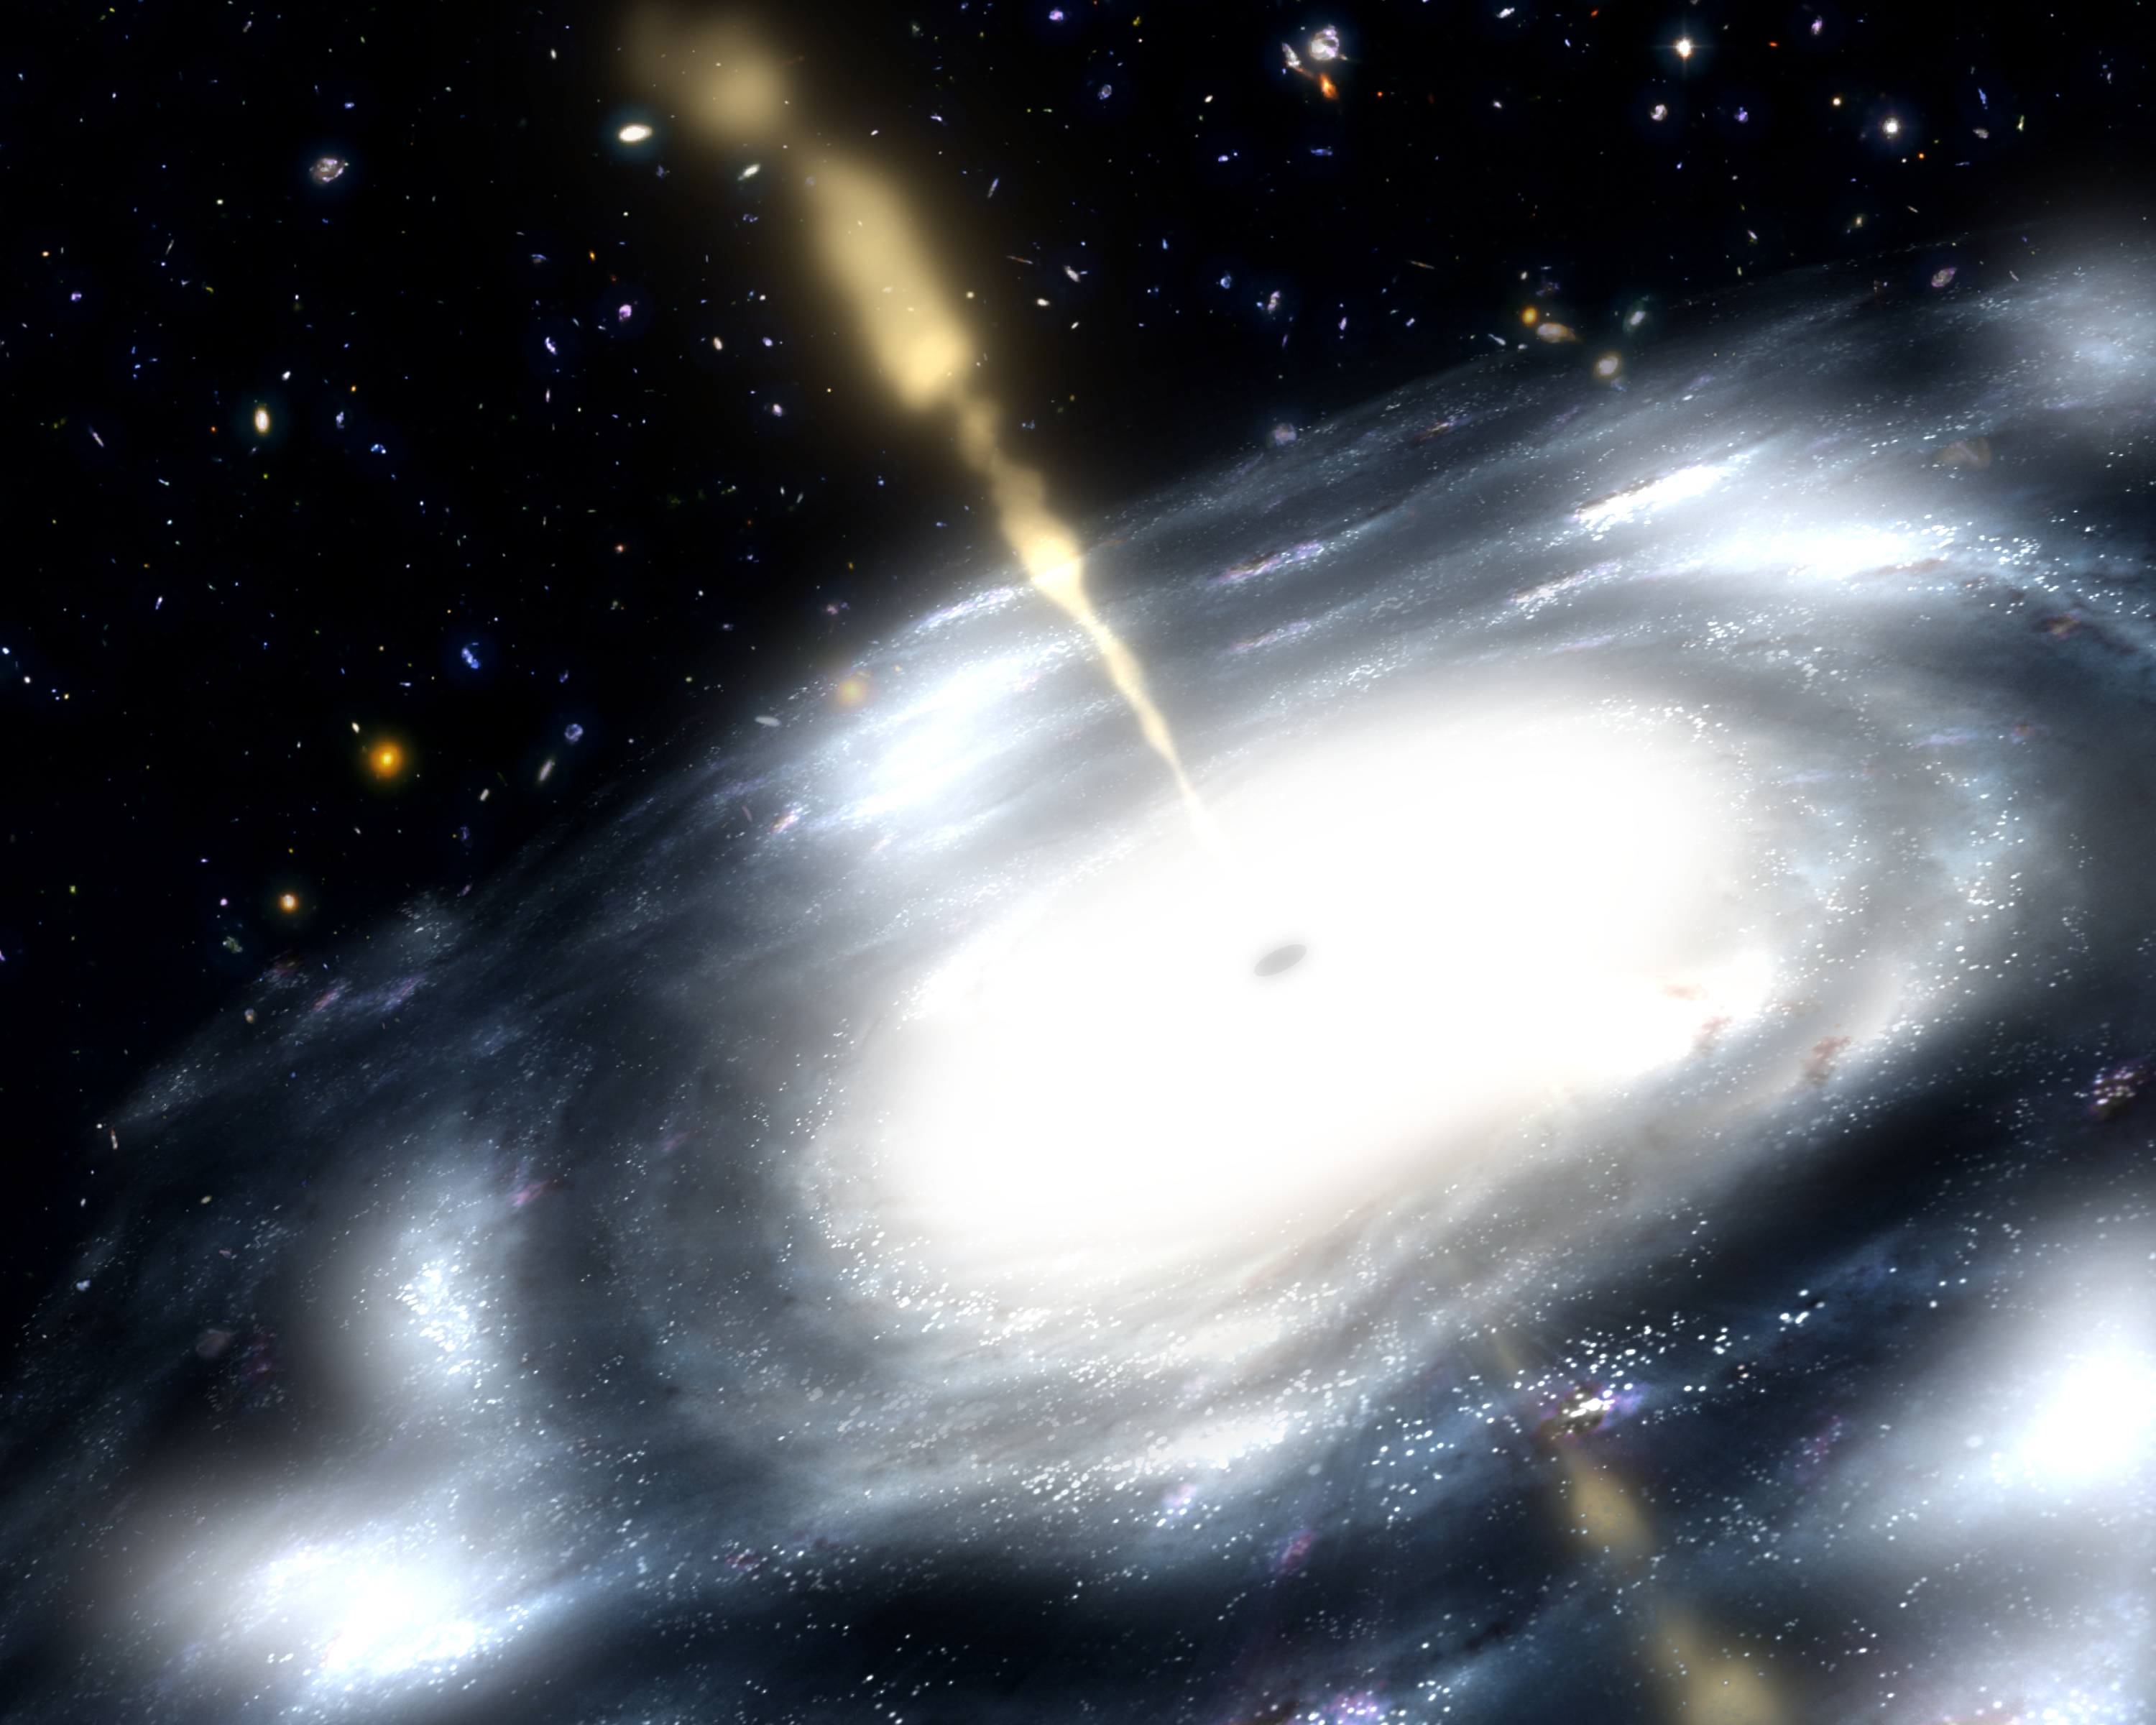

Backward Black Hole Shoots Powerful Jets (Artist’s Concept)

This artist’s concept shows a galaxy with a supermassive black hole at its core. The black hole is shooting out jets of radio waves.

New research led by theoretical astrophysicist David Garofalo of NASA’s Jet Propulsion Laboratory in Pasadena, Calif., suggests supermassive black holes that spin backwards might produce more ferocious jets of gas. The results have broad implications for how galaxies change over time.

Black holes are immense distortions of space and time with gravity that is so great, even light itself cannot escape. Astronomers have known for more than a decade that all galaxies, including our own Milky Way, are anchored by tremendous, so-called supermassive black holes, containing billions of suns’ worth of mass. The black holes are surrounded and nourished by disks of gas and dust, called accretion disks. Powerful jets stream out from below and above the disks like lasers, and fierce winds blow off from the disks themselves. The black holes can spin either in the same direction as the disks, called prograde black holes, or against the flow — the retrograde black holes.

Scientists say that the backward black holes shoot more powerful jets because there’s more space between the black hole and the inner edge of the orbiting disk. This gap provides more room for the build-up of magnetic fields, which fuel the jets, an idea known as the Reynold’s conjecture after the theoretical astrophysicist Chris Reynolds of the University of Maryland, College Park.

Credit: NASA/JPL-Caltech